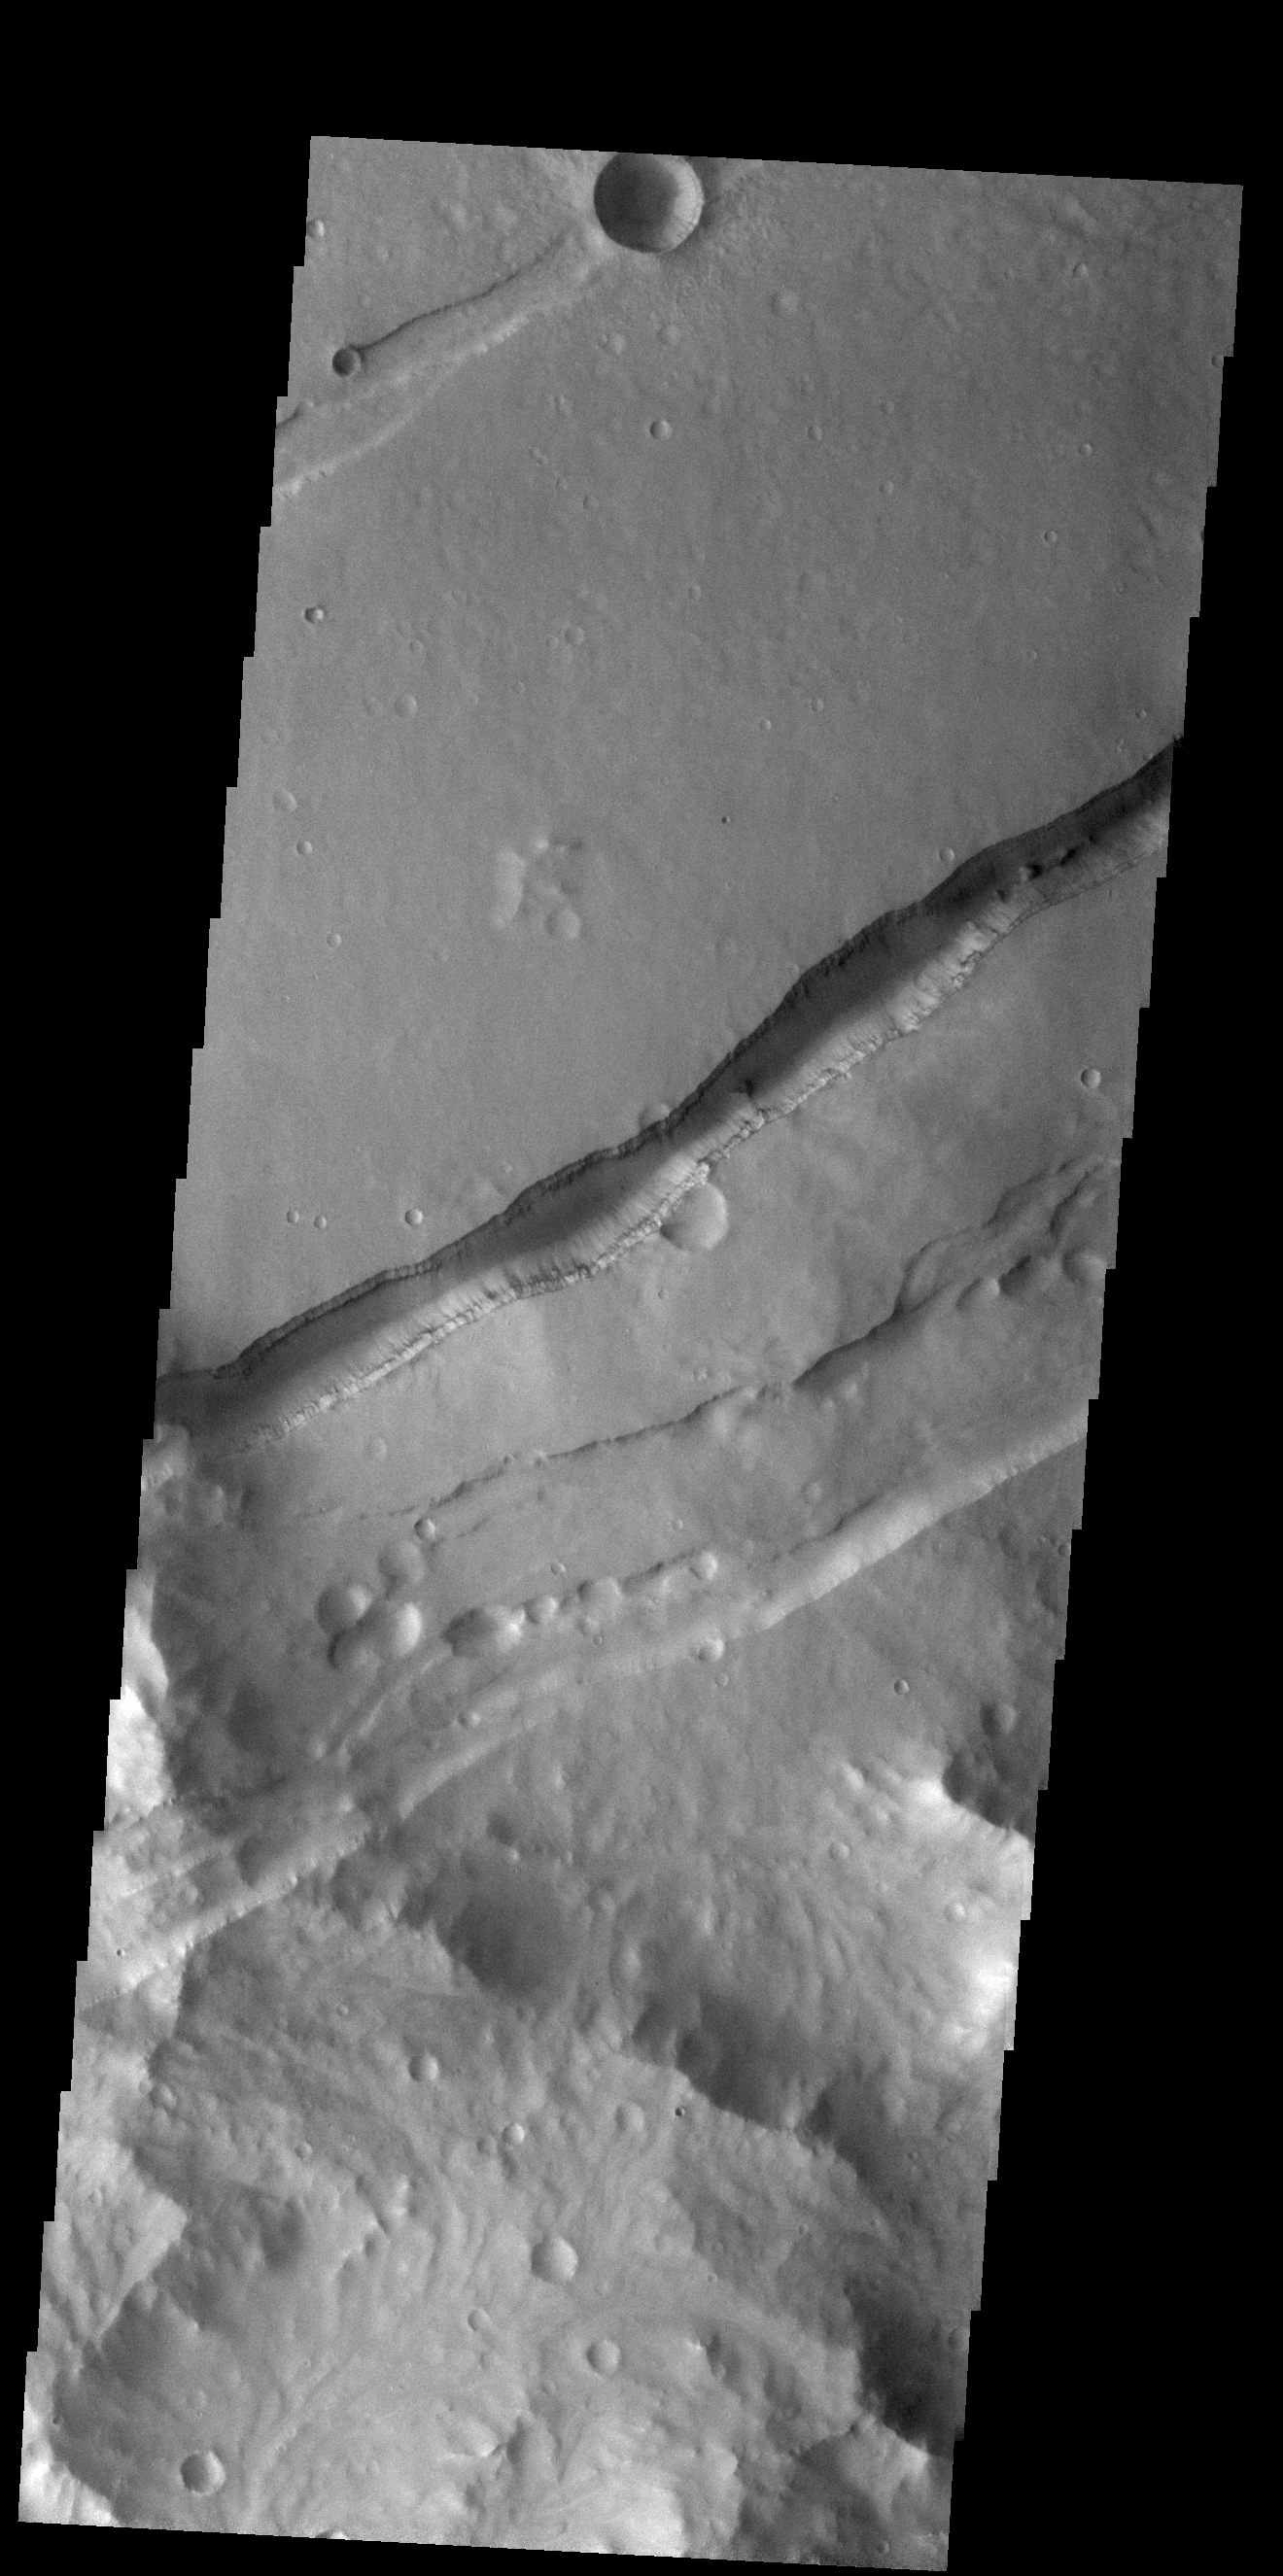

Sirenum Fossae

Today’s VIS image shows a portion of Sirenum Fossae. The linear features are tectonic graben. Graben are formed by extension of the crust and faulting. When large amounts of pressure or tension are applied to rocks on timescales that are fast enough that the rock cannot respond by deforming, the rock breaks along faults. In the case of a graben, two parallel faults are formed by extension of the crust and the rock in between the faults drops downward into the space created by the extension. Numerous sets of graben are visible in this THEMIS image, trending from north-northeast to south-southwest. Because the faults defining the graben are formed perpendicular to the direction of the applied stress, we know that extensional forces were pulling the crust apart in the west-northwest/east-southeast direction. The Sirenum Fossae graben are 2735km (1700 miles) long and stretch from eastern Terra Sirenum into western Daedalia Planum.

Credit: NASA/JPL-Caltech/ASU